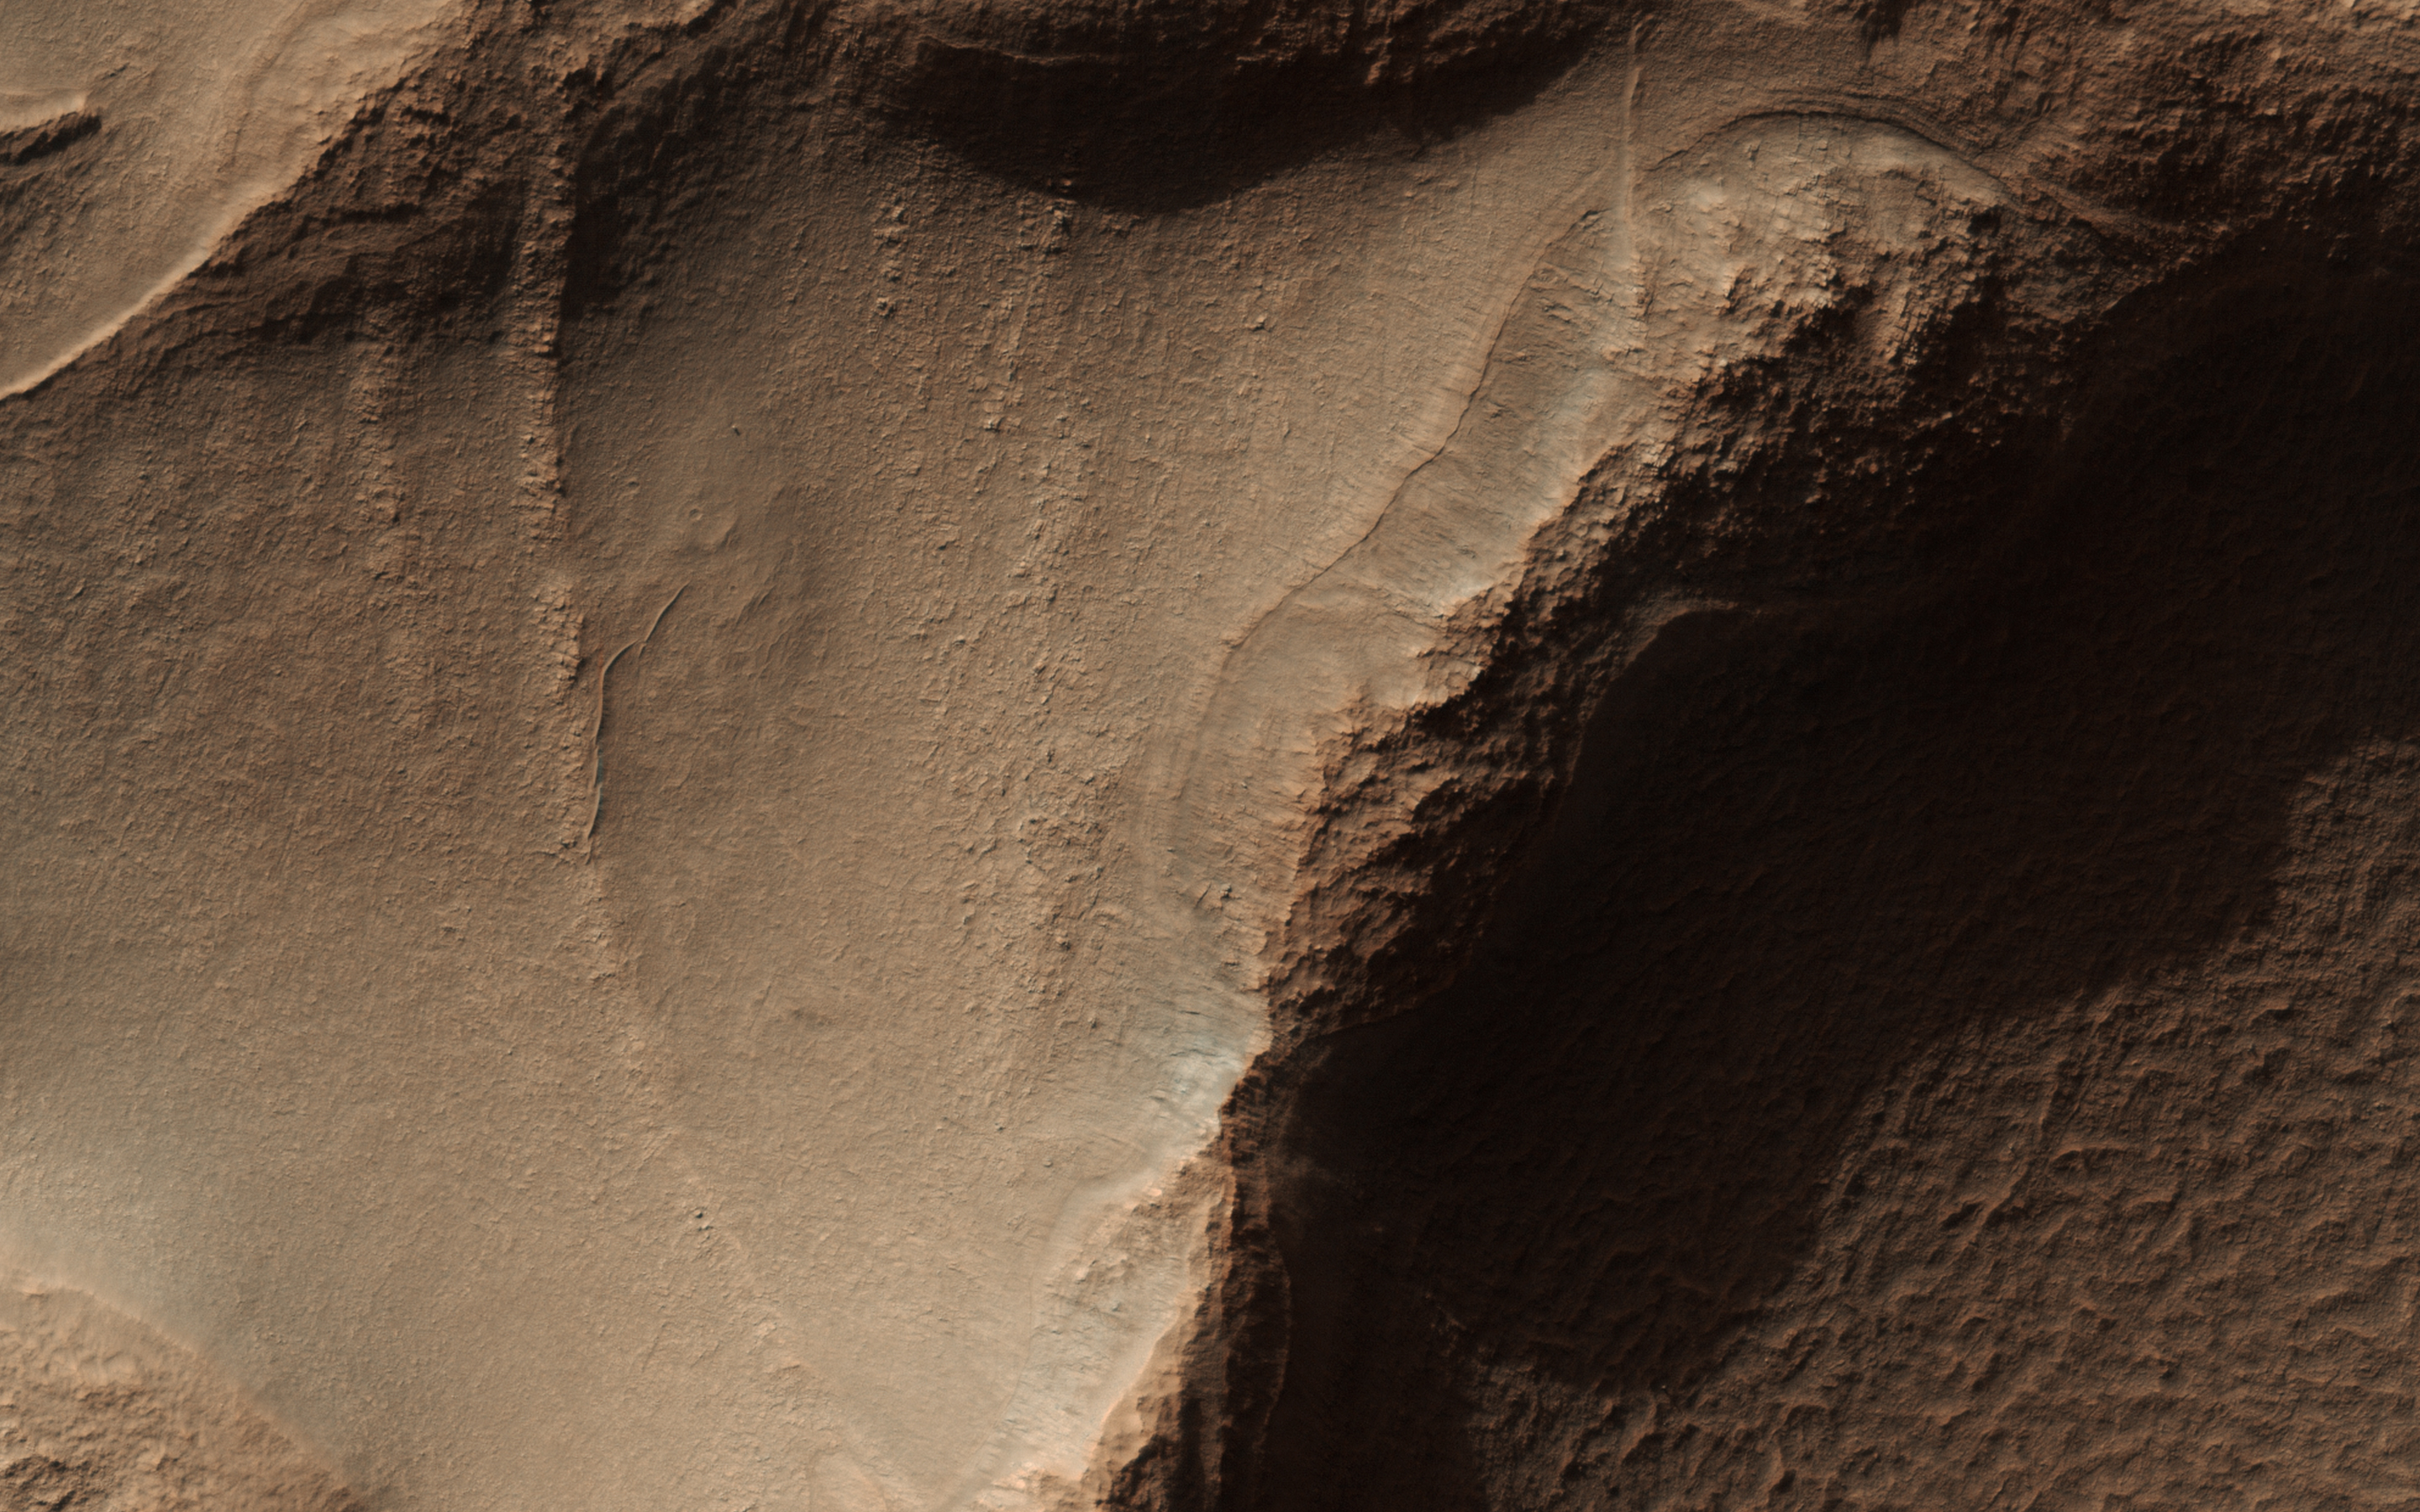

Honeycomb-Textured Landforms in Northwestern Hellas Planitia

This image from NASA’s Mars Reconnaissance Orbiter (MRO) targets a portion of a group of honeycomb-textured landforms in northwestern Hellas Planitia, which is part of one of the largest and most ancient impact basins on Mars.

In a larger Context Camera image, the individual “cells” are about 5 to 10 kilometers wide. With HiRISE, we see much greater detail of these cells, like sand ripples that indicate wind erosion has played some role here. We also see distinctive exposures of bedrock that cut across the floor and wall of the cells. These resemble dykes, which are usually formed by volcanic activity.

Additionally, the lack of impact craters suggests that the landscape, along with these features, have been recently reshaped by a process, or number of processes that may even be active today. Scientists have been debating how these honeycombed features are created, theorizing from glacial events, lake formation, volcanic activity, and tectonic activity, to wind erosion.

The map is projected here at a scale of 50 centimeters (19.7 inches) per pixel. [The original image scale is 53.8 centimeters (21.2 inches) per pixel (with 2 x 2 binning); objects on the order of 161 centimeters (23.5 inches) across are resolved.] North is up.

The University of Arizona, Tucson, operates HiRISE, which was built by Ball Aerospace & Technologies Corp., Boulder, Colorado. NASA’s Jet Propulsion Laboratory, a division of Caltech in Pasadena, California, manages the Mars Reconnaissance Orbiter Project for NASA’s Science Mission Directorate, Washington.

Credit: NASA/JPL-Caltech/Univ. of Arizona